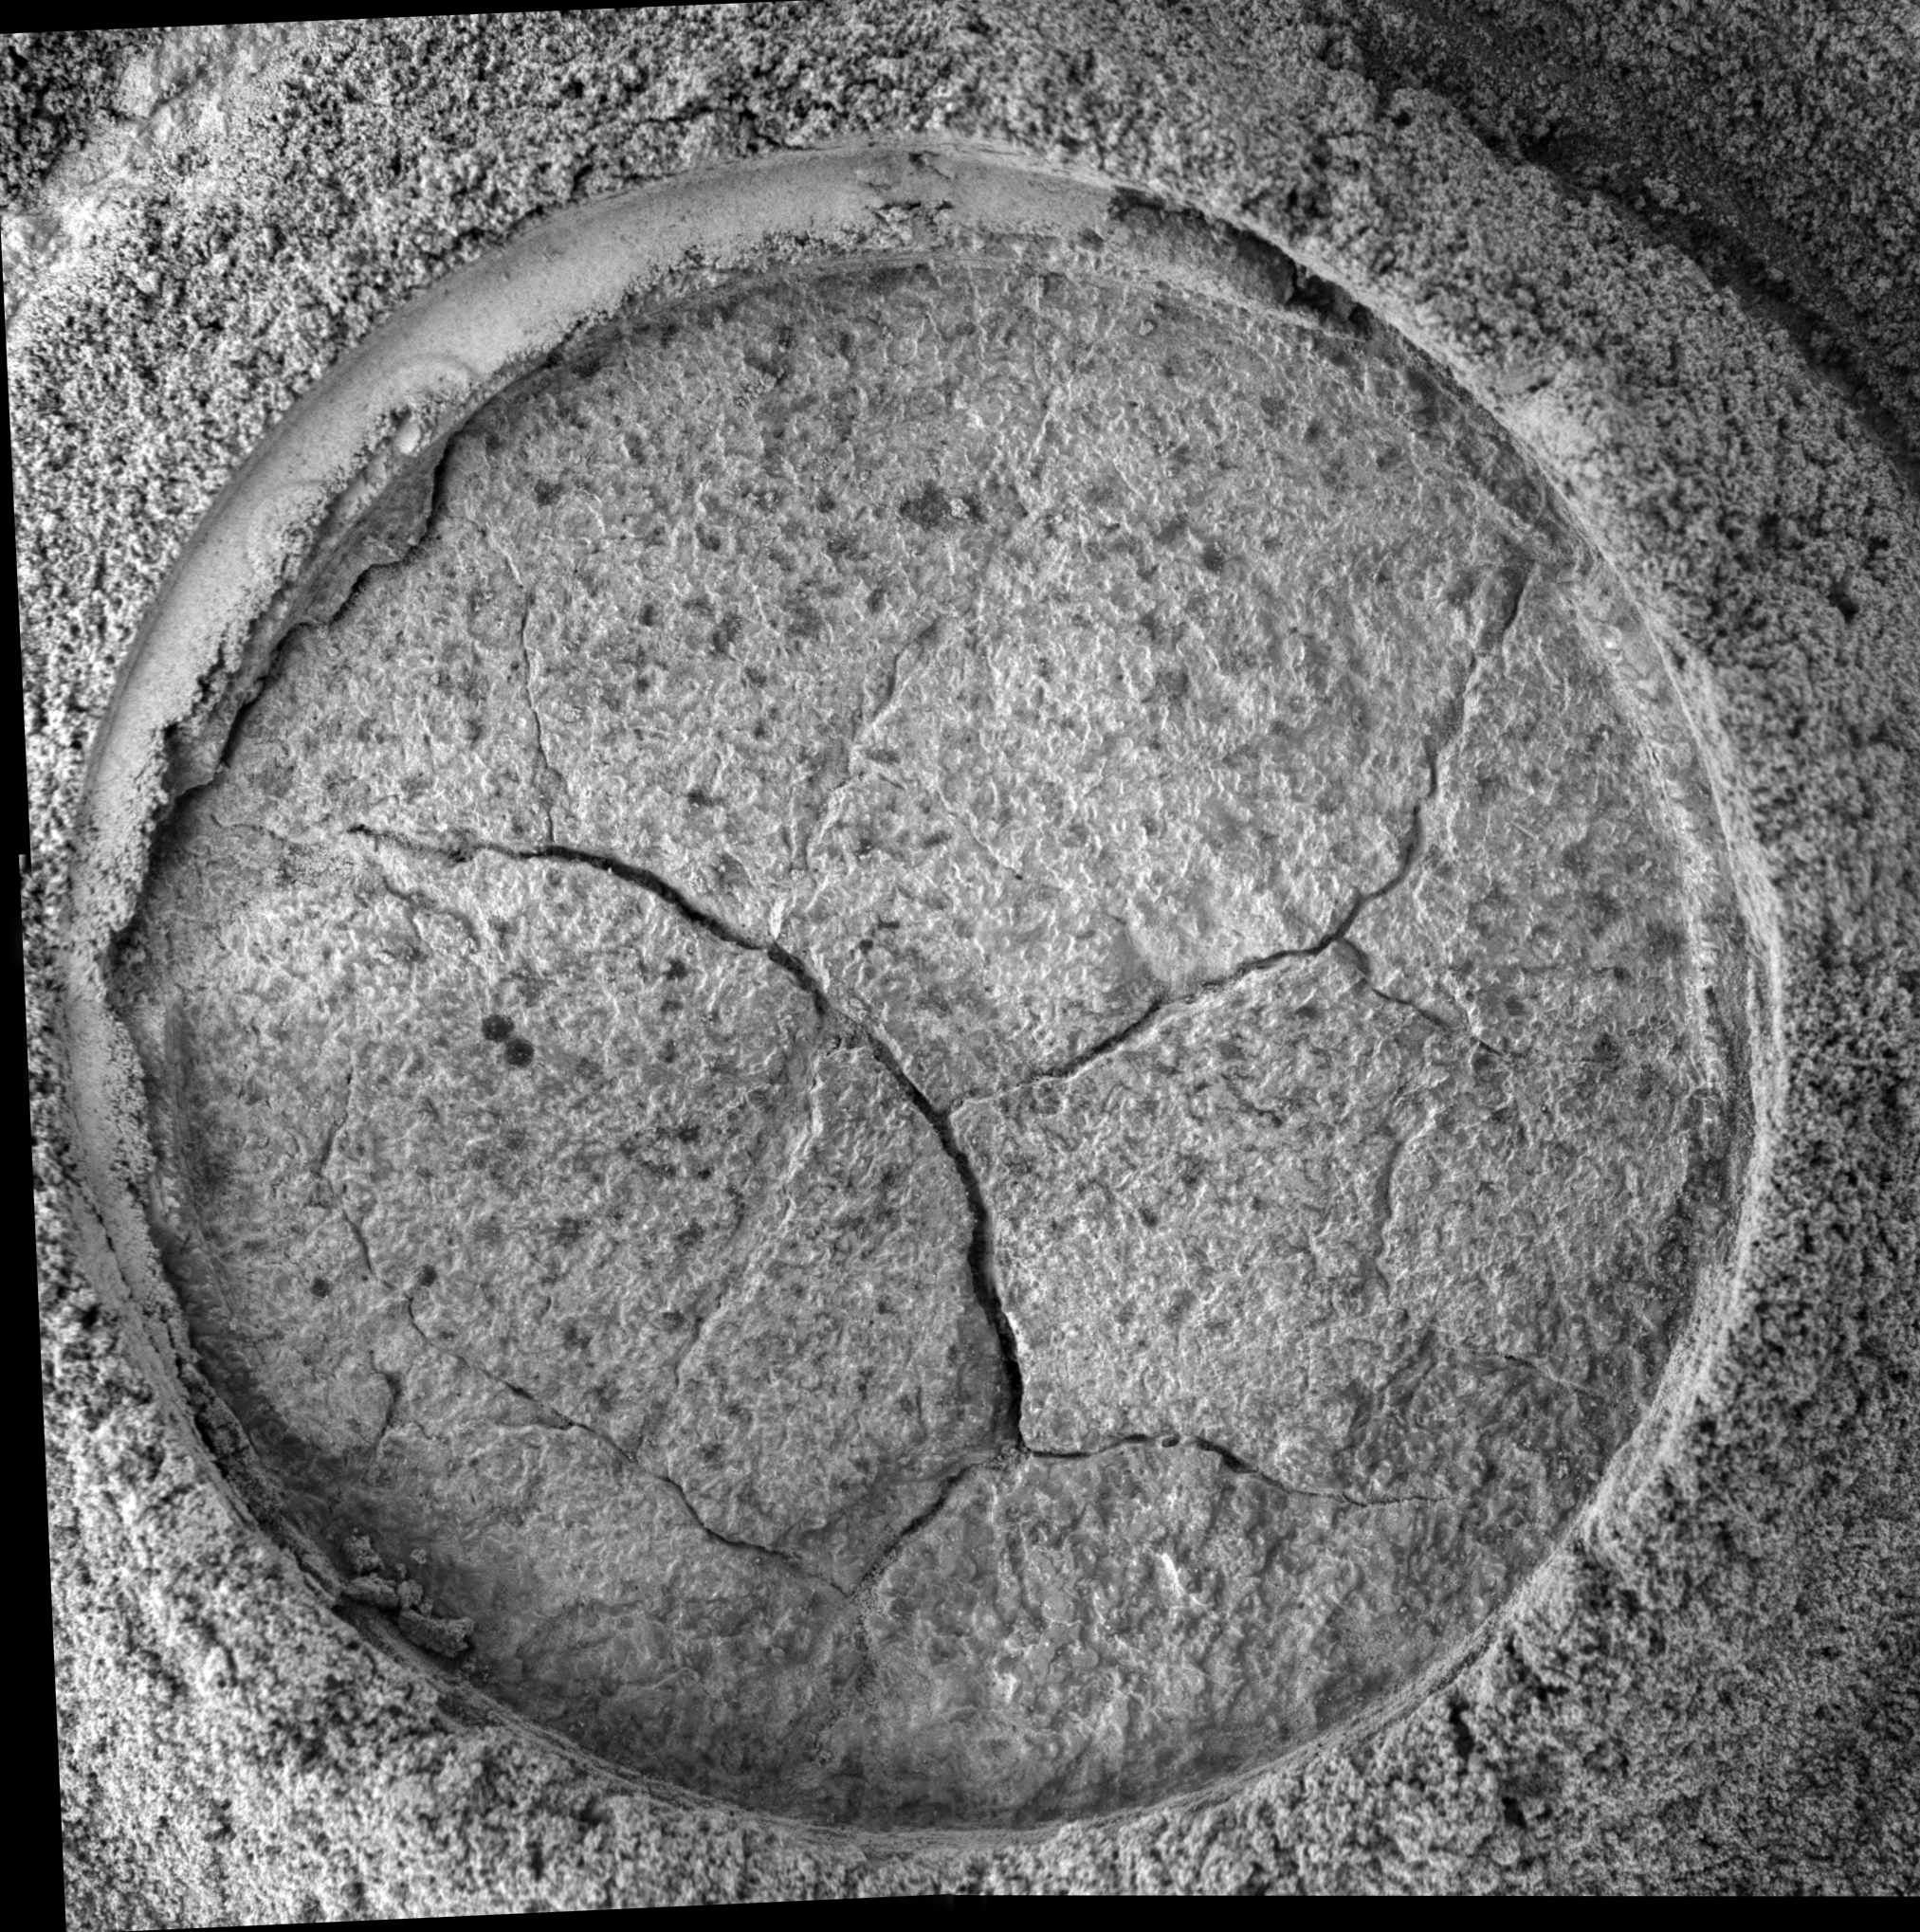

Opportunity Takes a Last Look at Rock Exposure Before Heading to ‘Victoria Crater'(Microscopic Imager View)

NASA’s Mars Exploration Rover Opportunity recently stopped to analyze an exposure of rock near “Beagle Crater,” on a target nicknamed “Baltra.” Nearly 100 sols, or Martian days, had passed since Opportunity had last analyzed one of the now-familiar rock exposures seen on the Plains of Meridiani. The rover ground a 3-millimeter-deep (0.12-inch-deep) hole in the rock using the rock abrasion tool on sol 893 (July 29, 2006) while stationed about 25 meters (82 feet) from the southwest rim of Beagle Crater.

Scientists wanted to analyze the outcrop one more time before driving the rover onto the ring of smooth material surrounding “Victoria Crater.” Opportunity’s analysis showed the rock to be very similar in its elemental composition to other exposures encountered during the rover’s southward trek across Meridiani Planum.

Opportunity’s microscopic imager acquired this view on sol 894 (July 30, 2006) while the target was fully shadowed. The view shows an area about 6 centimeters (2.4 inches) across, just spanning the diameter of the hole ground into Baltra. The image resolution of 30 microns per pixel makes it possible to see features as small as 0.1 millimeter (0.004 inch).

Credit: NASA/JPL-Caltech/Cornell/USGS